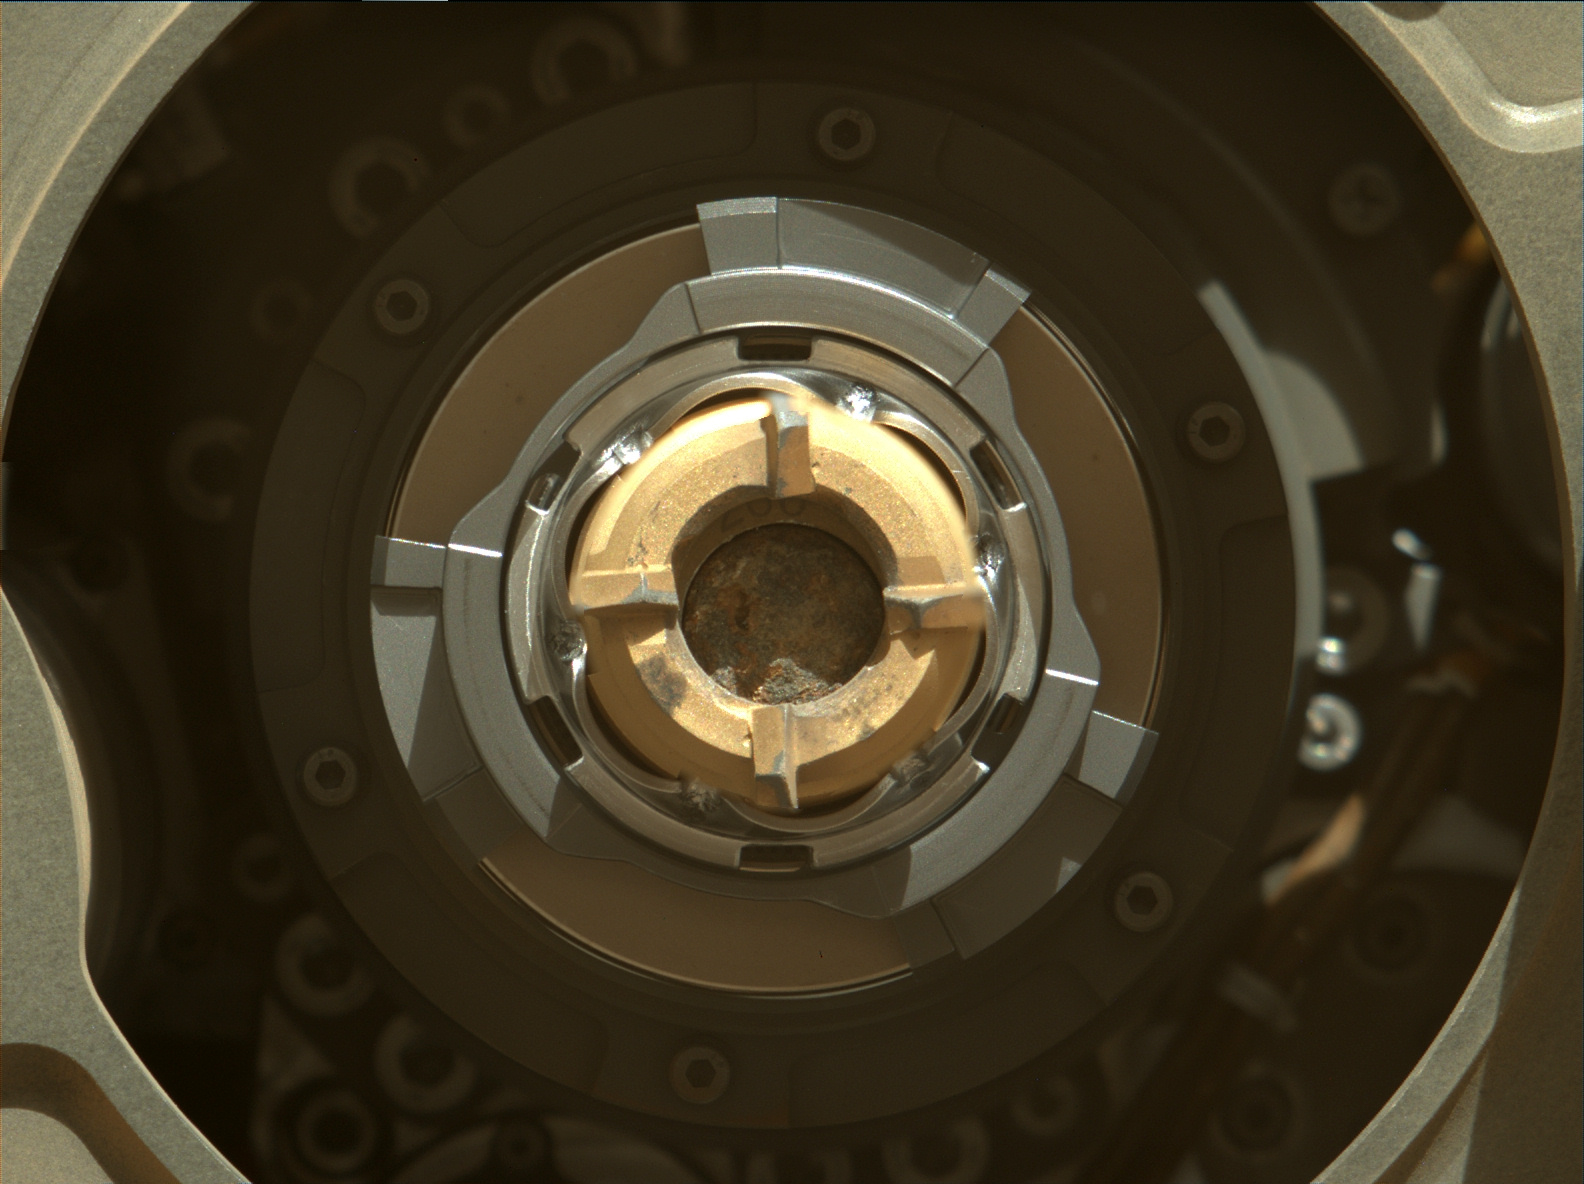

Sample Tube in Perseverance’s Drill With Rock Core

This Mastcam-Z image shows a sample of Mars rock inside the sample tube on Sept. 1, 2021 (the 190th sol, or Martian day, of the mission), shortly after the coring operation. The image was taken after coring concluded but prior to an operation that vibrates the drill bit and tube to clear the tube’s lip of any residual material.

The bronze-colored outer-ring is the coring bit. The lighter-colored inner-ring is the open end of the sample tube, and inside is a rock core sample slightly thicker than a pencil. A portion of the tube’s serial number – 266 – can be seen on the top side of tube’s wall.

Arizona State University in Tempe leads the operations of the Mastcam-Z instrument, working in collaboration with Malin Space Science Systems in San Diego.

A key objective for Perseverance’s mission on Mars is astrobiology, including the search for signs of ancient microbial life. The rover will characterize the planet’s geology and past climate, pave the way for human exploration of the Red Planet, and be the first mission to collect and cache Martian rock and regolith (broken rock and dust).

Subsequent NASA missions, in cooperation with ESA (European Space Agency), would send spacecraft to Mars to collect these sealed samples from the surface and return them to Earth for in-depth analysis.

The Mars 2020 Perseverance mission is part of NASA’s Moon to Mars exploration approach, which includes Artemis missions to the Moon that will help prepare for human exploration of the Red Planet.

JPL, which is managed for NASA by Caltech in Pasadena, California, built and manages operations of the Perseverance rover.

Credit: NASA/JPL-Caltech/ASU/MSSS